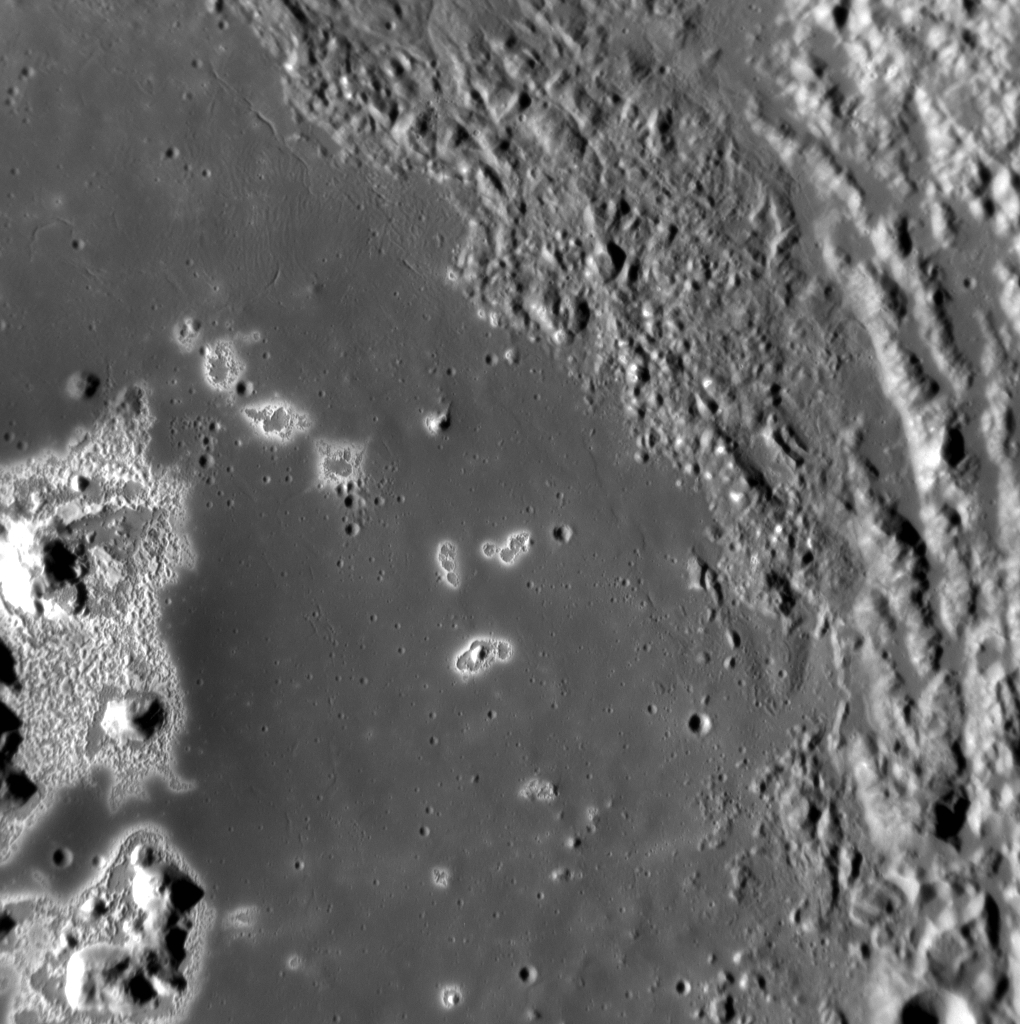

A Nursery for Hollows?

In the well-documented case of Eminescu’s hollows, the image above provides some new insight. Though the majority of the hollows are located on and directly around the central peak, if you look closely you’ll see that there are small hollows located on top of the knobby texture on the upper right side of the image. Are these hollows younger than the ones on Eminescu’s central peak and floor? Are hollows currently forming in Eminescu?

This image was acquired as a high-resolution targeted observation. Targeted observations are images of a small area on Mercury’s surface at resolutions much higher than the 200-meter/pixel morphology base map. It is not possible to cover all of Mercury’s surface at this high resolution, but typically several areas of high scientific interest are imaged in this mode each week.

Date acquired: November 19, 2012
Image Mission Elapsed Time (MET): 261771341
Image ID: 2981614
Instrument: Narrow Angle Camera (NAC) of the Mercury Dual Imaging System (MDIS)
Center Latitude: 10.45°
Center Longitude: 113.6° E
Resolution: 40 meters/pixel
Scale: This image is 42 km (26 mi.) across
Incidence Angle: 66.5°
Emission Angle: 13.6°
Phase Angle: 80.2°

The MESSENGER spacecraft is the first ever to orbit the planet Mercury, and the spacecraft’s seven scientific instruments and radio science investigation are unraveling the history and evolution of the Solar System’s innermost planet. Visit the Why Mercury? section of this website to learn more about the key science questions that the MESSENGER mission is addressing. During the one-year primary mission, MDIS acquired 88,746 images and extensive other data sets. MESSENGER is now in a year-long extended mission, during which plans call for the acquisition of more than 80,000 additional images to support MESSENGER’s science goals.

For information regarding the use of images, see the MESSENGER image use policy.

Credit: NASA/Johns Hopkins University Applied Physics Laboratory/Carnegie Institution of Washington